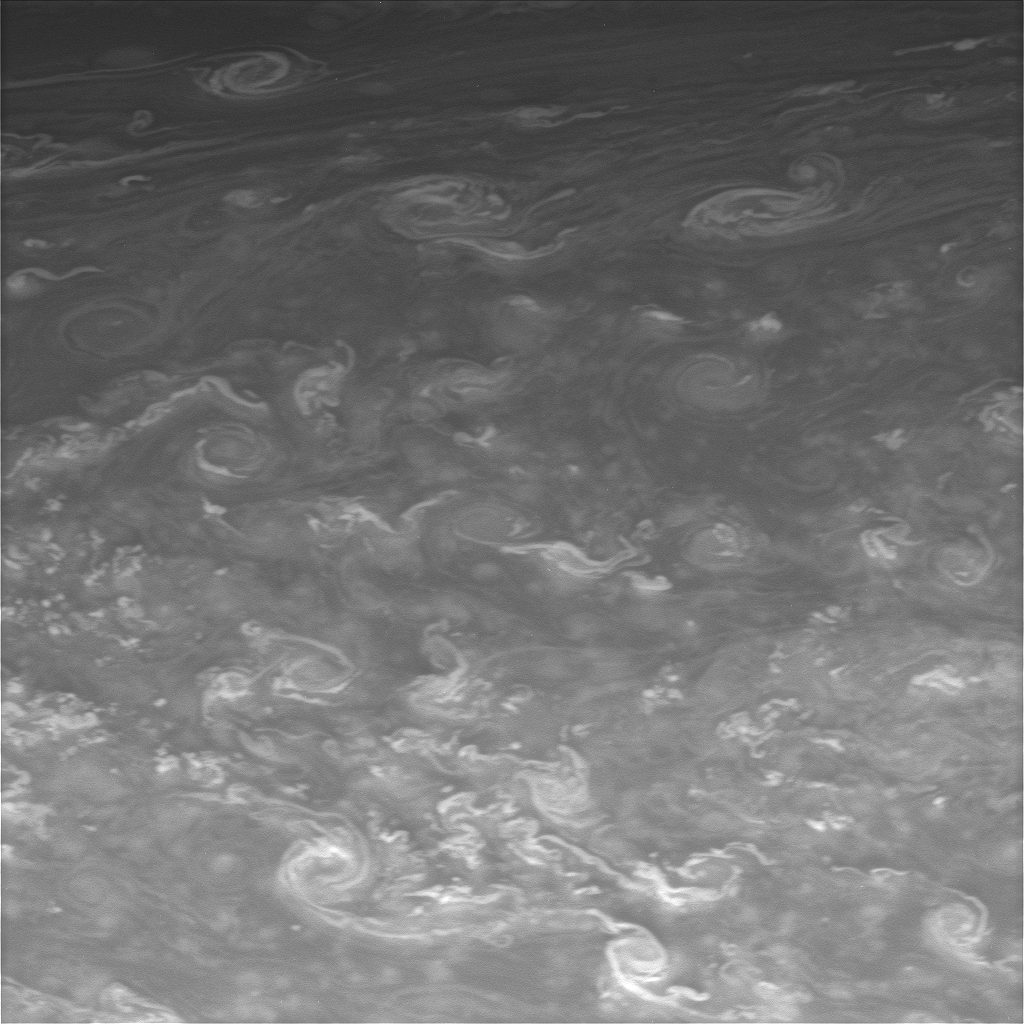

Paisley Skies

Twirling vortices swim through a vast ocean of hydrogen and helium in Saturn’s far north.

This view looks toward a region at 70 degrees north latitude.

The image was taken with the Cassini spacecraft narrow-angle camera on May 23, 2008 using a spectral filter sensitive to wavelengths of infrared light centered at 750 nanometers. The view was obtained at a distance of approximately 1.2 million kilometers (776,000 miles) from Saturn. Image scale is 7 kilometers (4 miles) per pixel.

The Cassini-Huygens mission is a cooperative project of NASA, the European Space Agency and the Italian Space Agency. The Jet Propulsion Laboratory, a division of the California Institute of Technology in Pasadena, manages the mission for NASA’s Science Mission Directorate, Washington, D.C. The Cassini orbiter and its two onboard cameras were designed, developed and assembled at JPL. The imaging operations center is based at the Space Science Institute in Boulder, Colo.

Credit: NASA/JPL/Space Science Institute